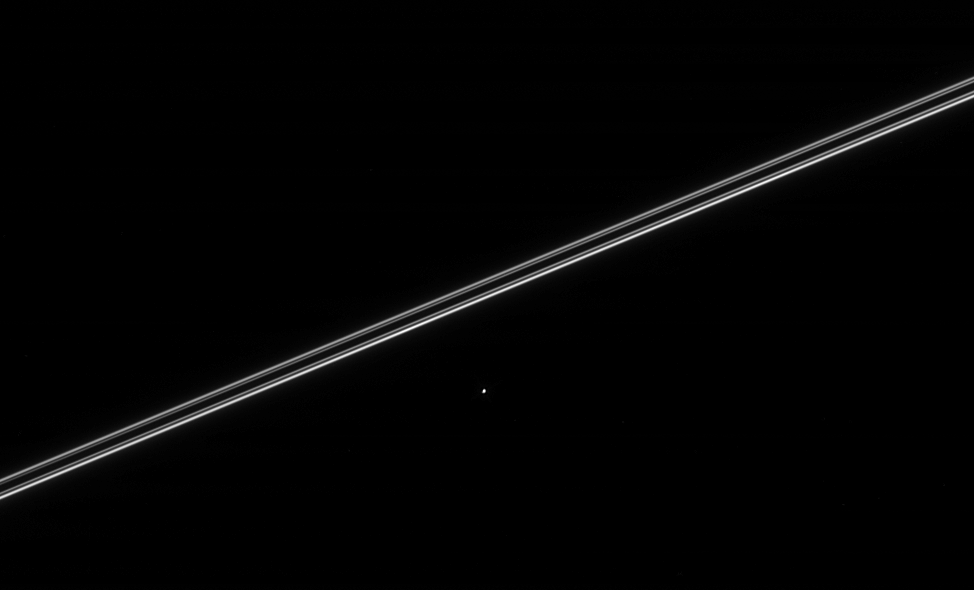

Dione’s Companion

Saturn’s moon Helene, seen here with Saturn’s nearly edge-on rings, orbits 60 degrees ahead of Dione and is called a “Trojan” moon. The tiny moon Polydeuces (about 5 kilometers or 3 miles across, recently discovered by Cassini imaging scientists) is also a Dione Trojan, orbiting 60 degrees behind. Helene is 32 kilometers (20 miles) across.

The image was taken in visible light with the Cassini spacecraft narrow-angle camera on March 12, 2005, at a distance of approximately 2 million kilometers (1.2 million miles) from Helene and at a Sun-Helene-spacecraft, or phase, angle of 90 degrees. Resolution in the original image was 10 kilometers (7 miles) per pixel.

The Cassini-Huygens mission is a cooperative project of NASA, the European Space Agency and the Italian Space Agency. The Jet Propulsion Laboratory, a division of the California Institute of Technology in Pasadena, manages the mission for NASA’s Science Mission Directorate, Washington, D.C. The Cassini orbiter and its two onboard cameras were designed, developed and assembled at JPL. The imaging team is based at the Space Science Institute, Boulder, Colo.

Credit: NASA/JPL/Space Science Institute